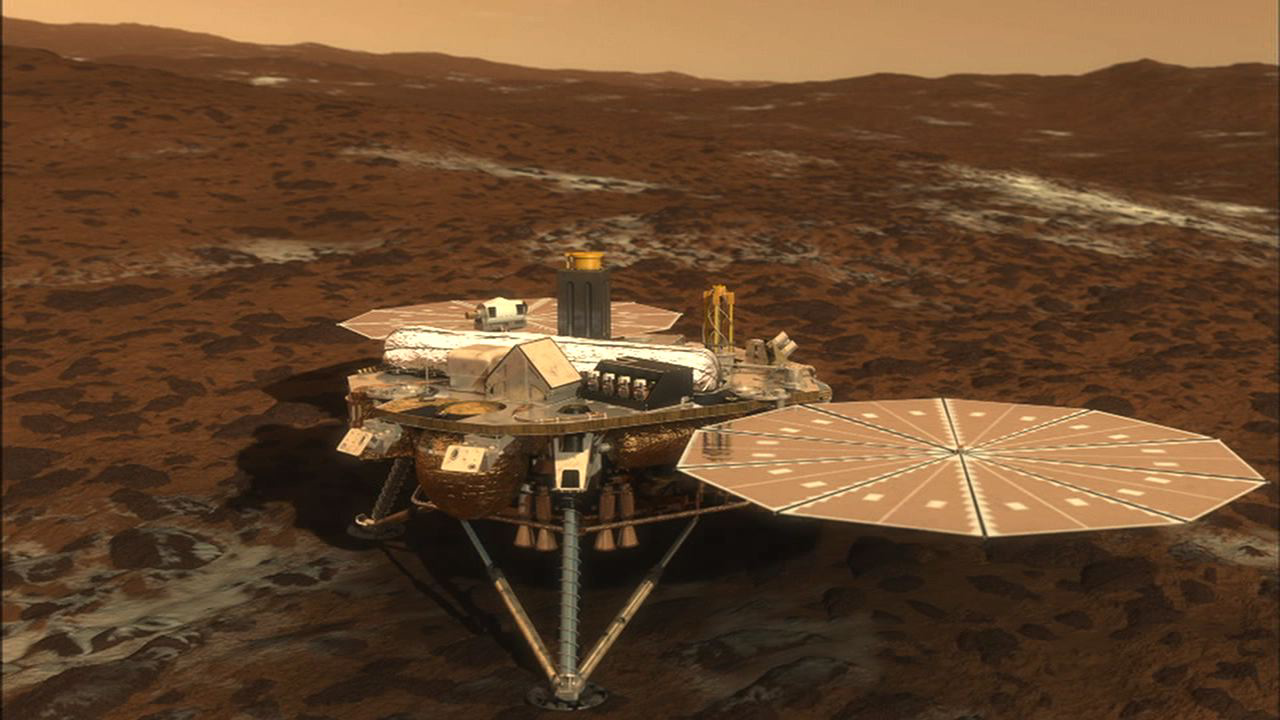

Phoenix Soaks up the Sun

NASA’s Phoenix Mars Lander will open its solar arrays 20 minutes after it touches down on the surface of Mars. This ensures that any dust kicked up during the landing will not settle in on the arrays.

This illustration is part of the animation featured above.

The Phoenix Mission is led by the University of Arizona, Tucson, on behalf of NASA. Project management of the mission is by NASA’s Jet Propulsion Laboratory, Pasadena, Calif. Spacecraft development is by Lockheed Martin Space Systems, Denver.

Photojournal Note: As planned, the Phoenix lander, which landed May 25, 2008 23:53 UTC, ended communications in November 2008, about six months after landing, when its solar panels ceased operating in the dark Martian winter.

Credit: NASA/JPL-Caltech/University of Arizona